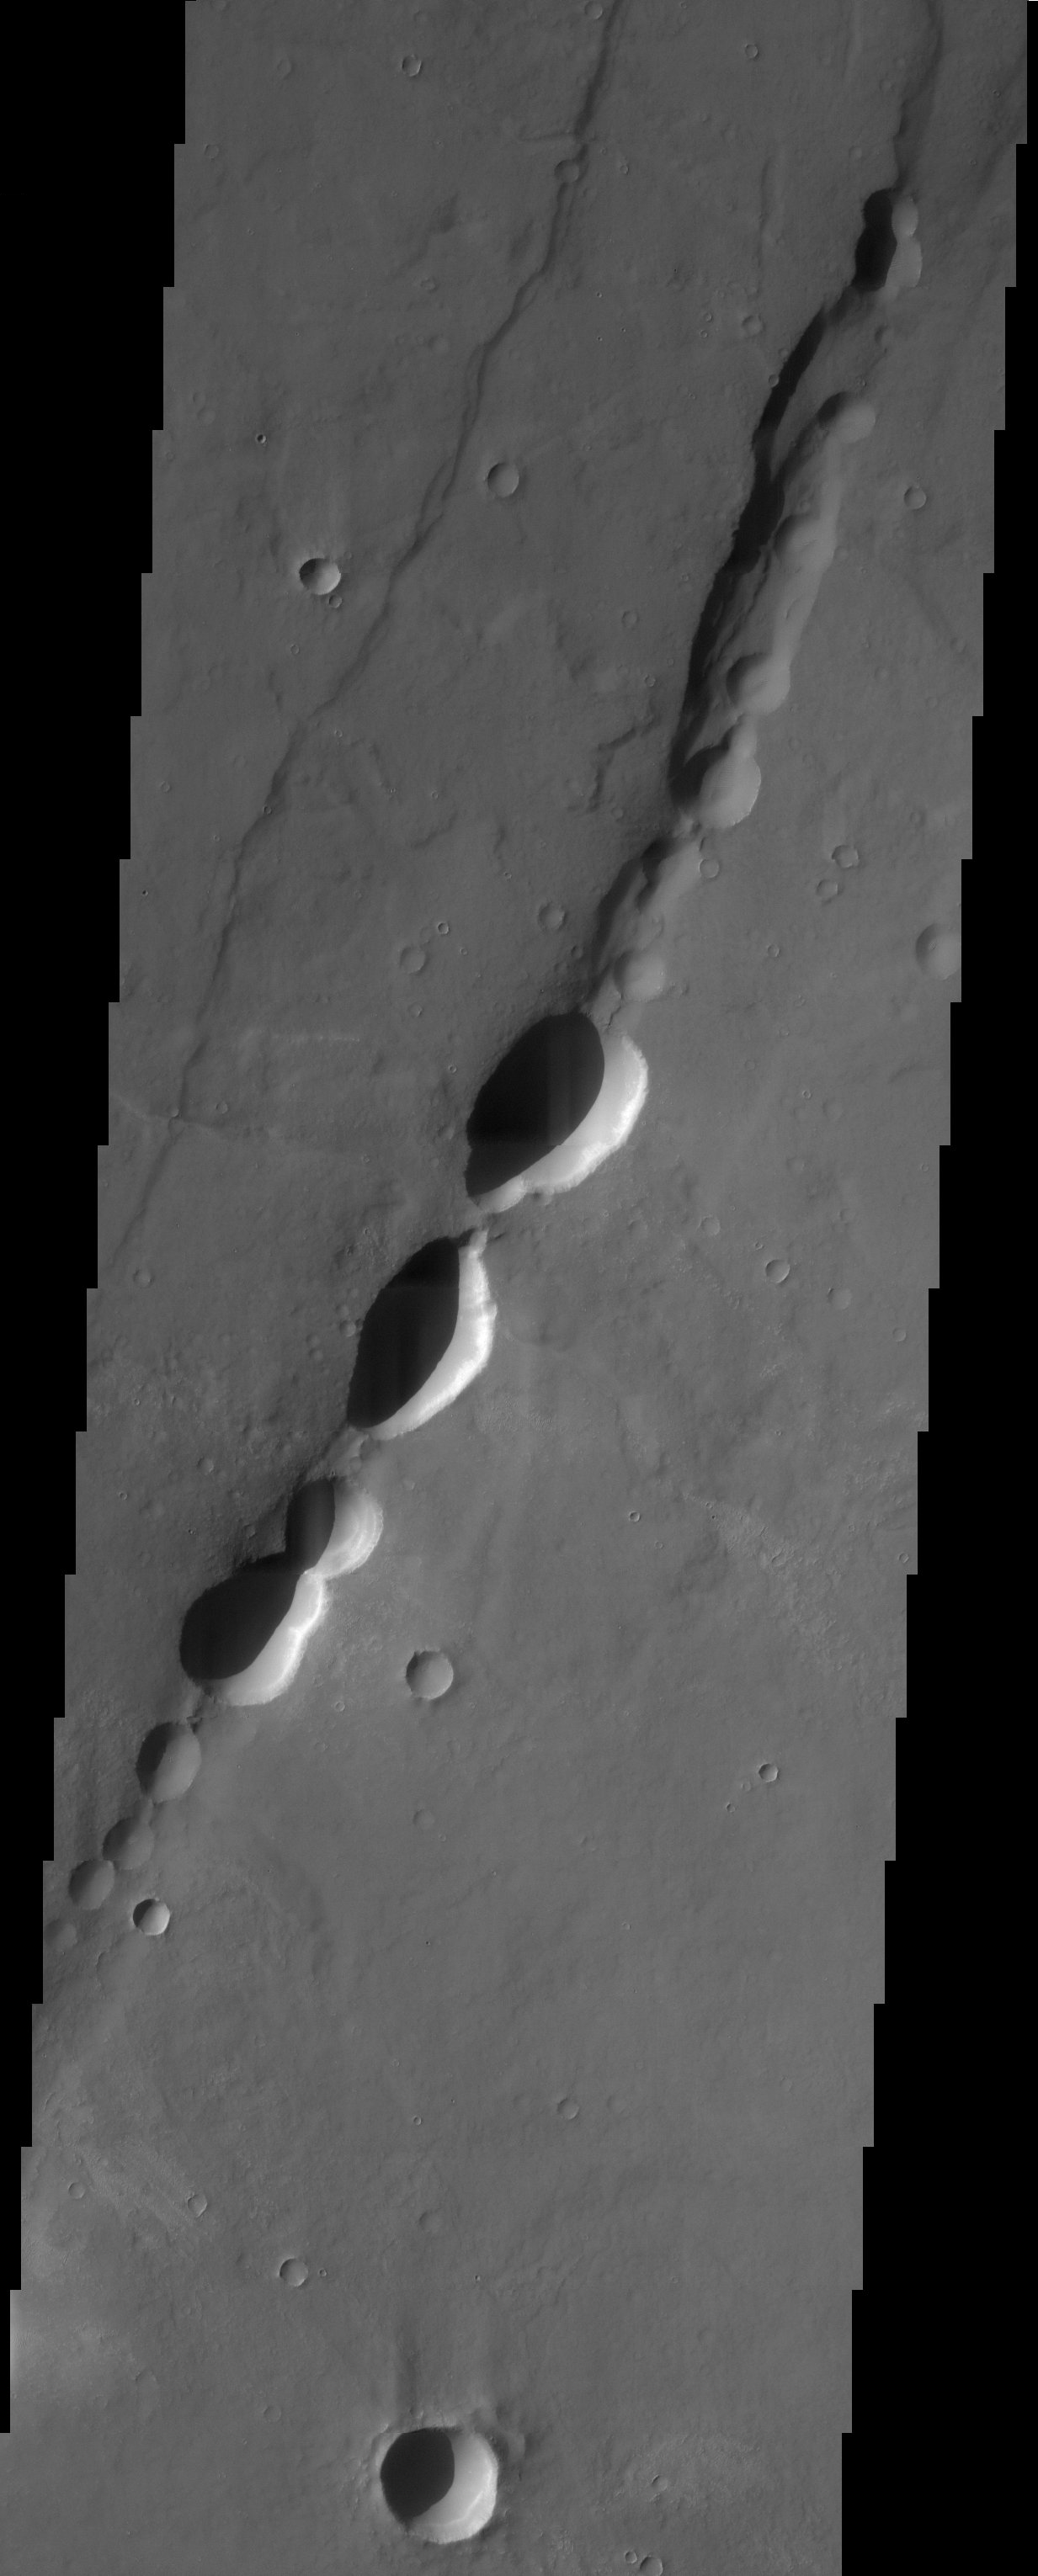

Pit-chain in Noctis Labyrinthus

These pit-chain features in south Noctis Labryinthus are oriented parallel to grabens in the area, suggesting that tensional stresses may have been responsible for their formation.

Note: this THEMIS visual image has not been radiometrically nor geometrically calibrated for this preliminary release. An empirical correction has been performed to remove instrumental effects. A linear shift has been applied in the cross-track and down-track direction to approximate spacecraft and planetary motion. Fully calibrated and geometrically projected images will be released through the Planetary Data System in accordance with Project policies at a later time.

NASA’s Jet Propulsion Laboratory manages the 2001 Mars Odyssey mission for NASA’s Office of Space Science, Washington, D.C. The Thermal Emission Imaging System (THEMIS) was developed by Arizona State University, Tempe, in collaboration with Raytheon Santa Barbara Remote Sensing. The THEMIS investigation is led by Dr. Philip Christensen at Arizona State University. Lockheed Martin Astronautics, Denver, is the prime contractor for the Odyssey project, and developed and built the orbiter. Mission operations are conducted jointly from Lockheed Martin and from JPL, a division of the California Institute of Technology in Pasadena.

Credit: NASA/JPL/Arizona State University